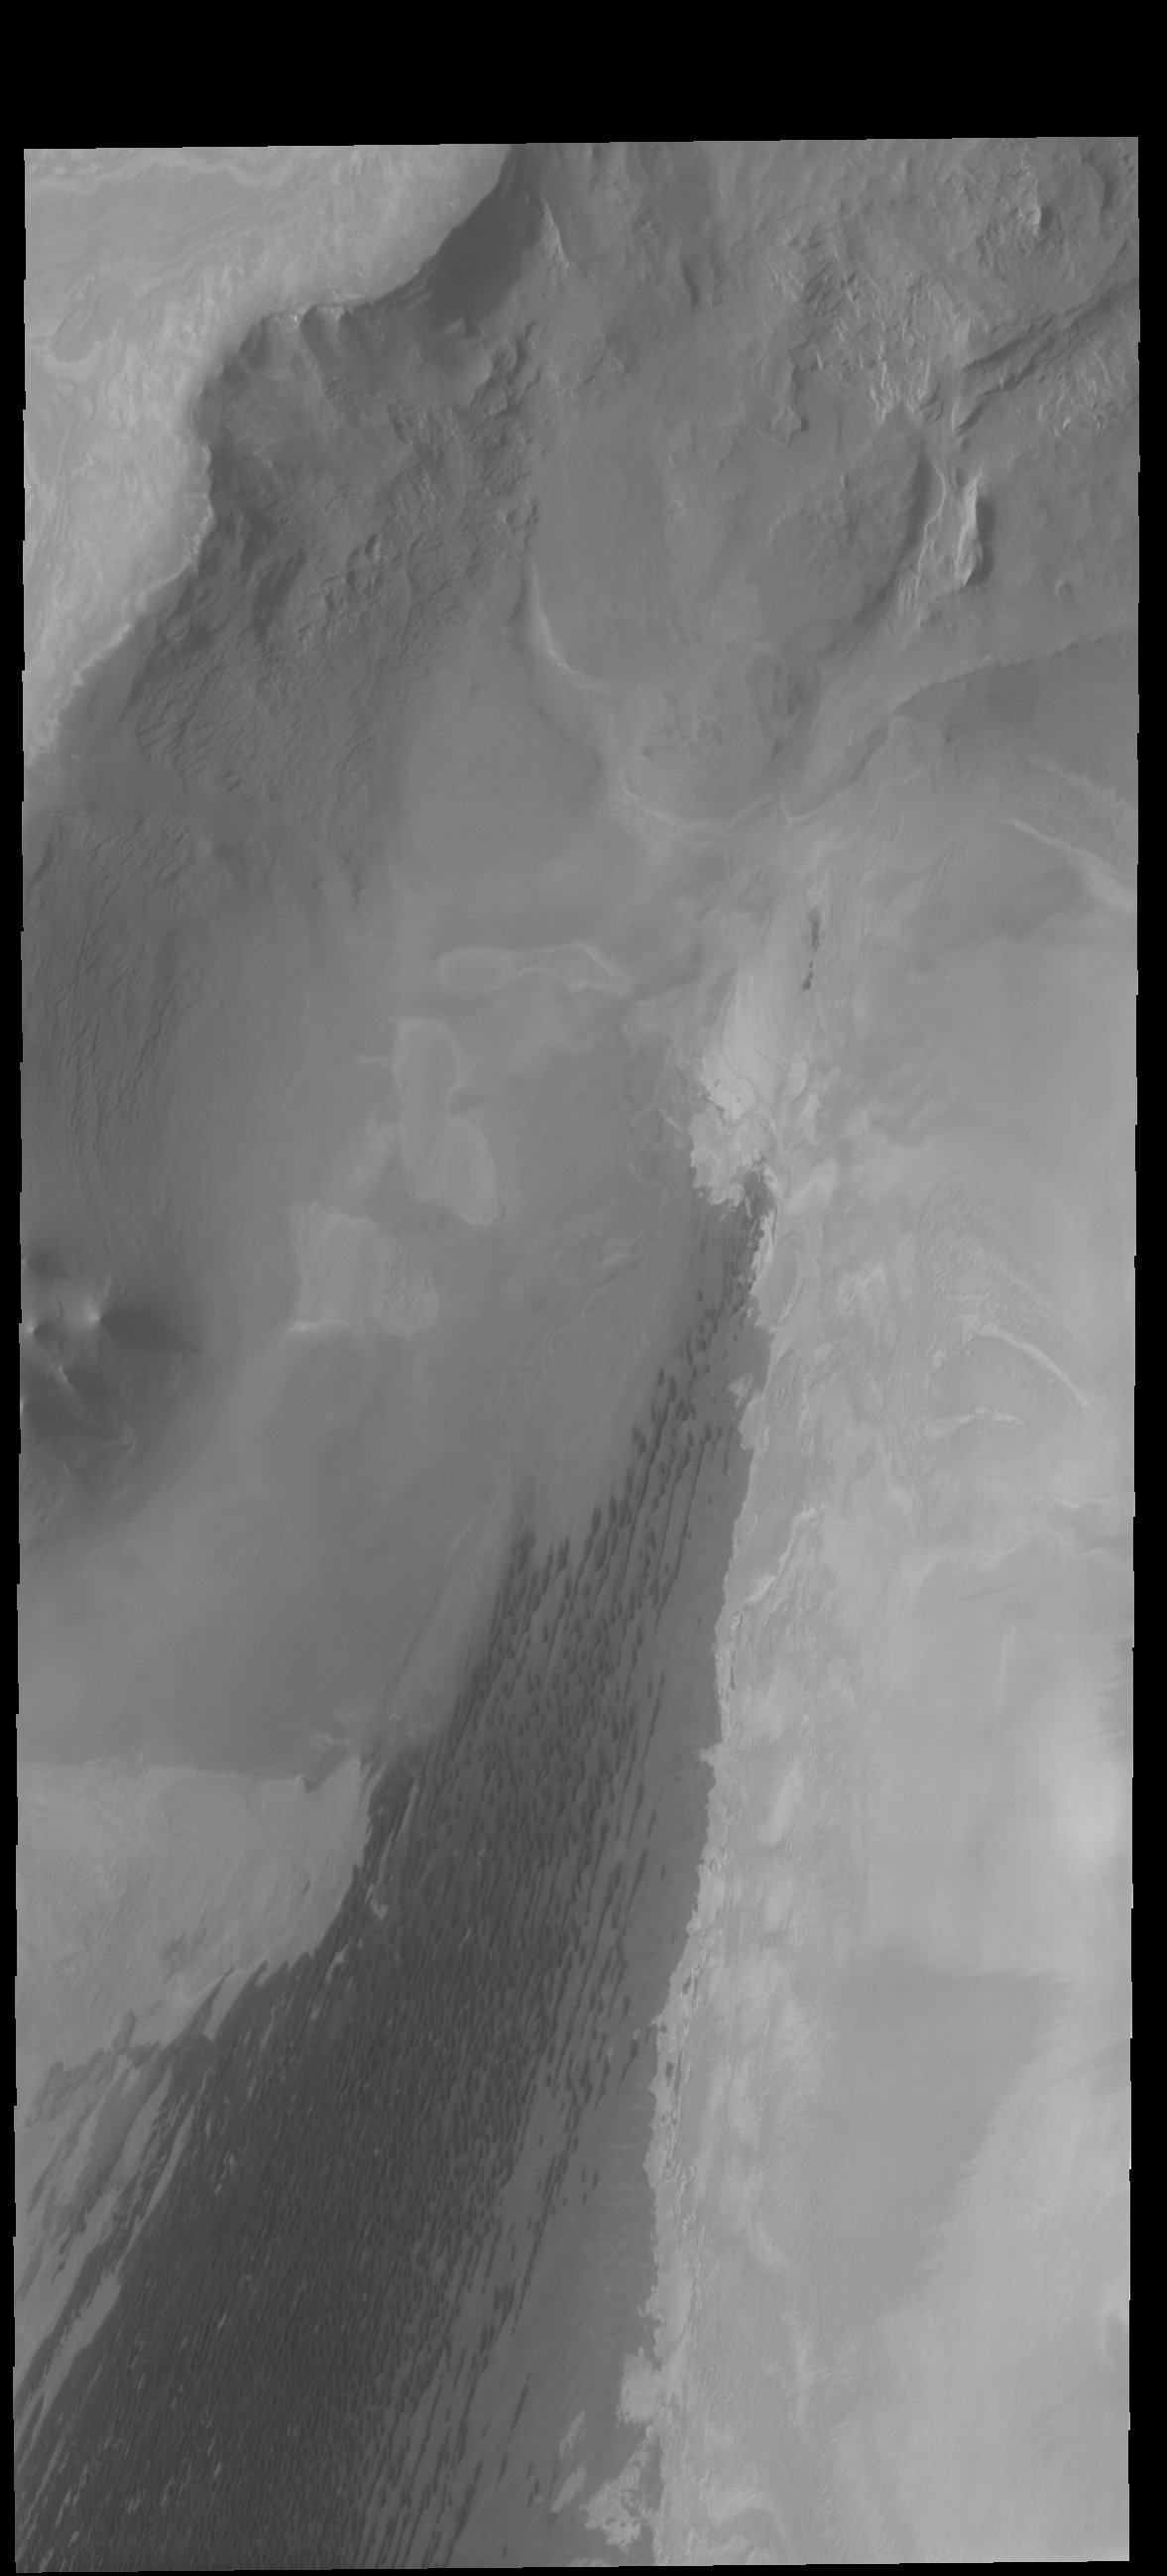

Abalos Undae

Today’s VIS image shows the north polar scarp, with the polar cap in the upper left corner. Trending from the lower left corner to the center of the image are the dark dunes of Abalos Undae. This image is slightly west of Monday’s image.

Credit: NASA/JPL-Caltech/ASU